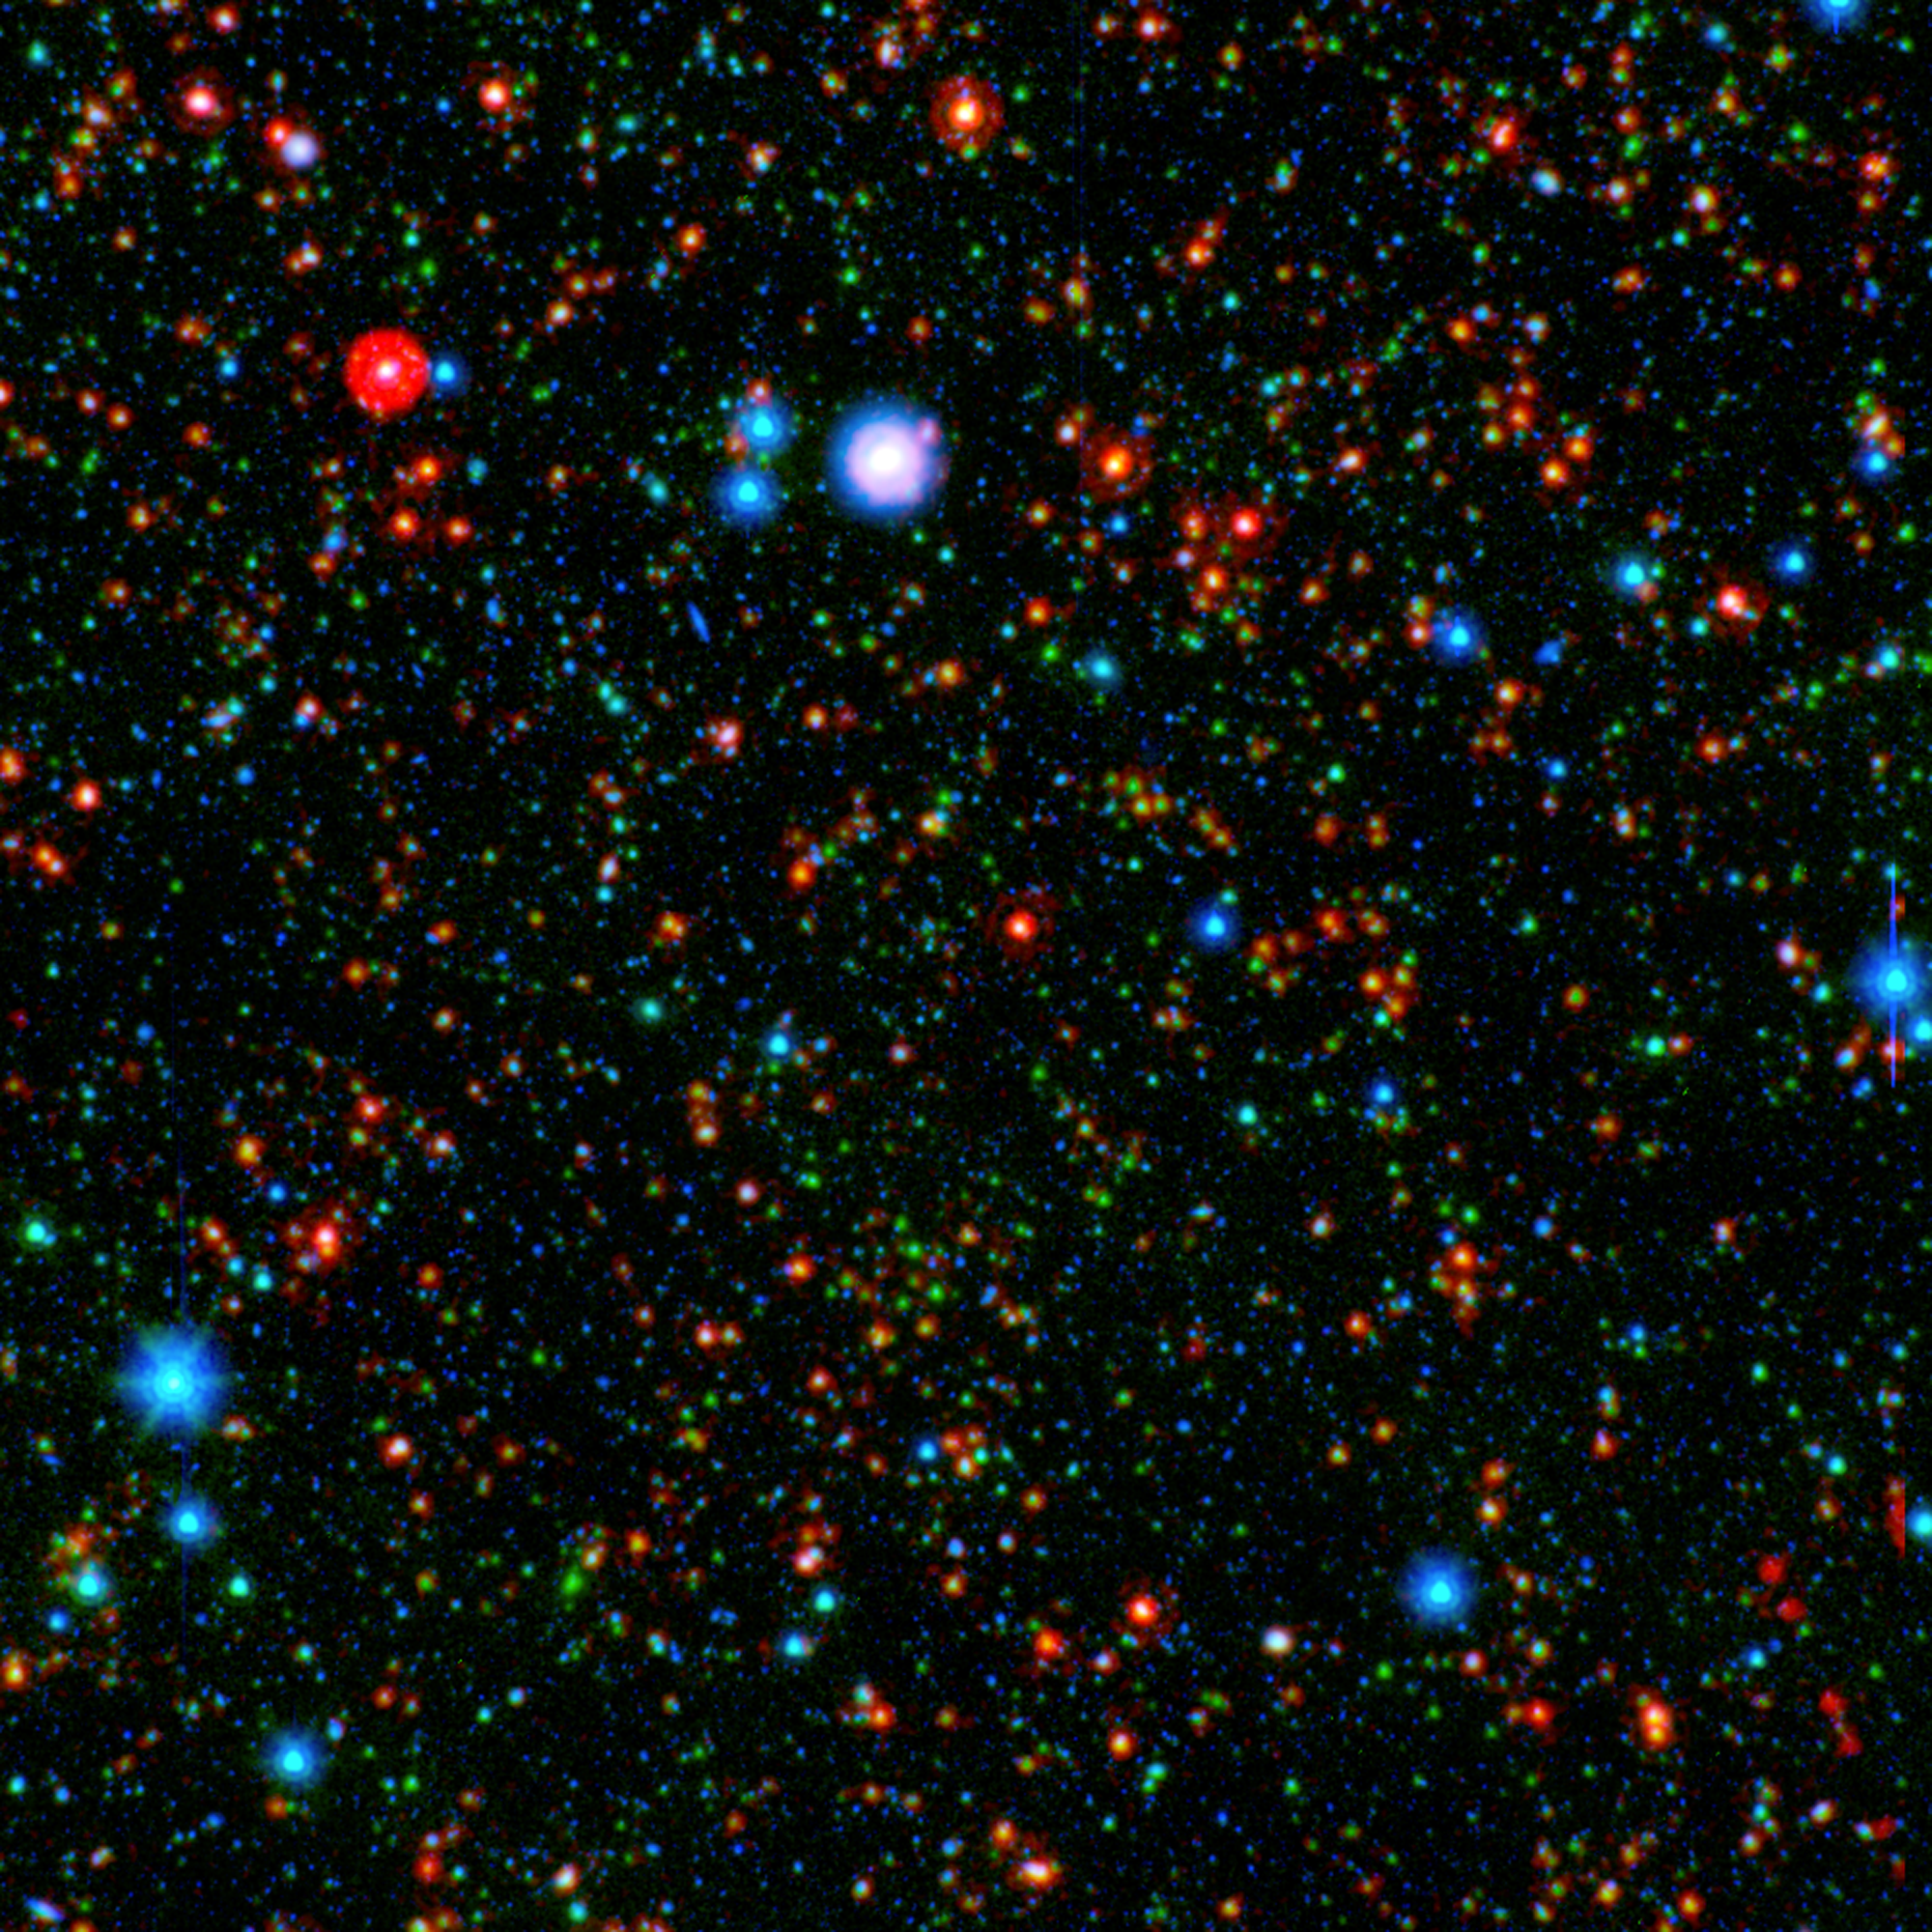

Ancient Galaxy Cluster Still Producing Stars

Figure 1

Astronomers have found that stars are forming more rapidly in the center of a distant galaxy cluster than at its edges, which is completely reversed from galaxy clusters seen in the local universe. This cluster, designated CLG J02182-05102, is shown in Figure 1.

The image combines infrared light from NASA’s Spitzer Space Telescope with visible light from Japan’s Subaru telescope atop Mauna Kea, Hawaii. This sensitive exposure captures galaxies that are relatively local along side some that date back almost 10 billion years, soon after the Big Bang. The most distant galaxies stand out clearly in the infrared, rendered here in green and red.

What is noteworthy is how many of these galaxies are particularly bright at the longest infrared wavelengths, appearing red in this image. This glow indicates these ancient galaxies are still actively forming stars, even near the core of the cluster. In our local portion of the universe, the cores of galaxy clusters are known to be galactic graveyards full of massive elliptical galaxies composed of old stars.

The group’s discovery holds potentially compelling implications that could ultimately reveal more about how such massive galaxies form. Now that they have pinpointed the epoch when galaxy clusters are making the last of their stars, astronomers can focus on understanding why massive assemblies of galaxies transition from very active to passive. The galaxies here may represent a missing link between the active galaxies and the quiescent behemoths that live in the local universe.

Infrared light from Spitzer at wavelengths of 4.5 and 24 microns is rendered in green and red, respectively. Subaru observations of visible light at a wavelength of 0.7 microns are rendered in blue. These data are part of the Spitzer Wide-area InfraRed Extragalactic (SWIRE) survey.

Credit: NASA/JPL-Caltech/Texas A&M